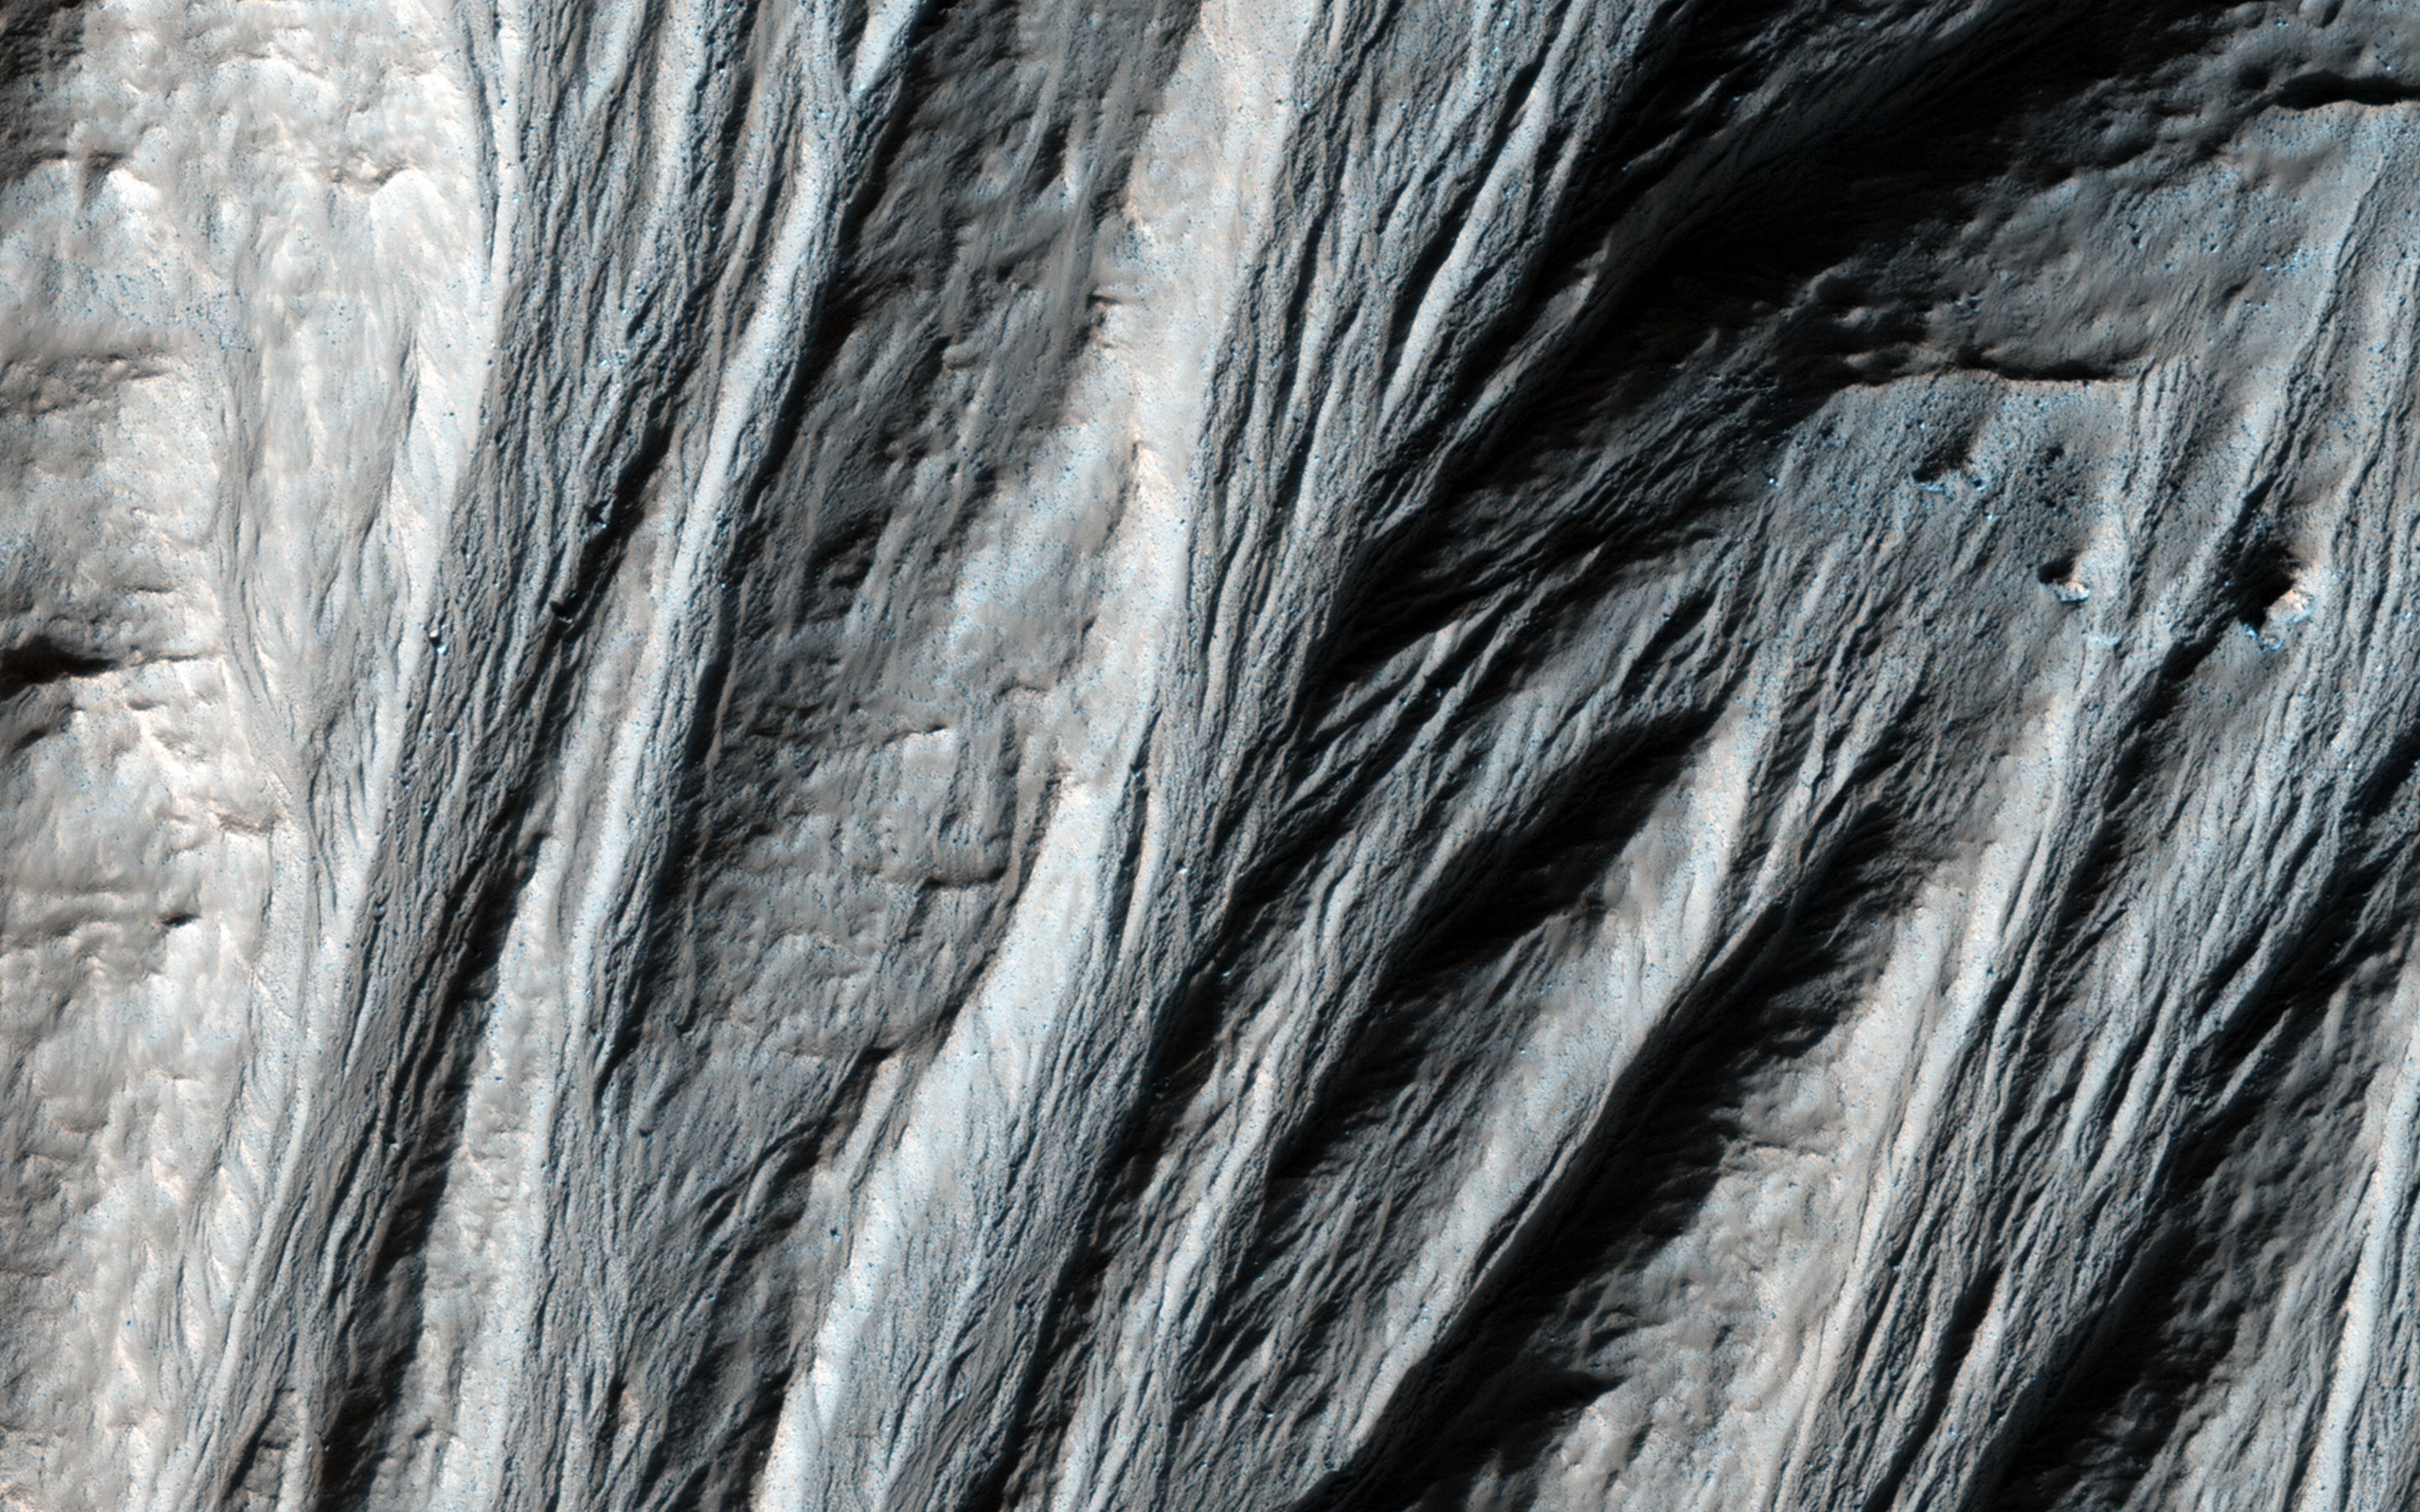

Giant Gullies North of the Argyre Impact Basin

This image shows gullies that are large even by Mars standards, and much larger than the terrestrial landforms we call gullies. The length of some of these is over 6 kilometers (3.6 miles).

They are located on large mountains north of the Argyre impact basin. An enhanced color view (reduced scale) shows only subtle color differences.

HiRISE is one of six instruments on NASA’s Mars Reconnaissance Orbiter. The University of Arizona, Tucson, operates the orbiter’s HiRISE camera, which was built by Ball Aerospace & Technologies Corp., Boulder, Colo. NASA’s Jet Propulsion Laboratory, a division of the California Institute of Technology in Pasadena, manages the Mars Reconnaissance Orbiter Project for the NASA Science Mission Directorate, Washington.

Credit: NASA/JPL-Caltech/Univ. of Arizona